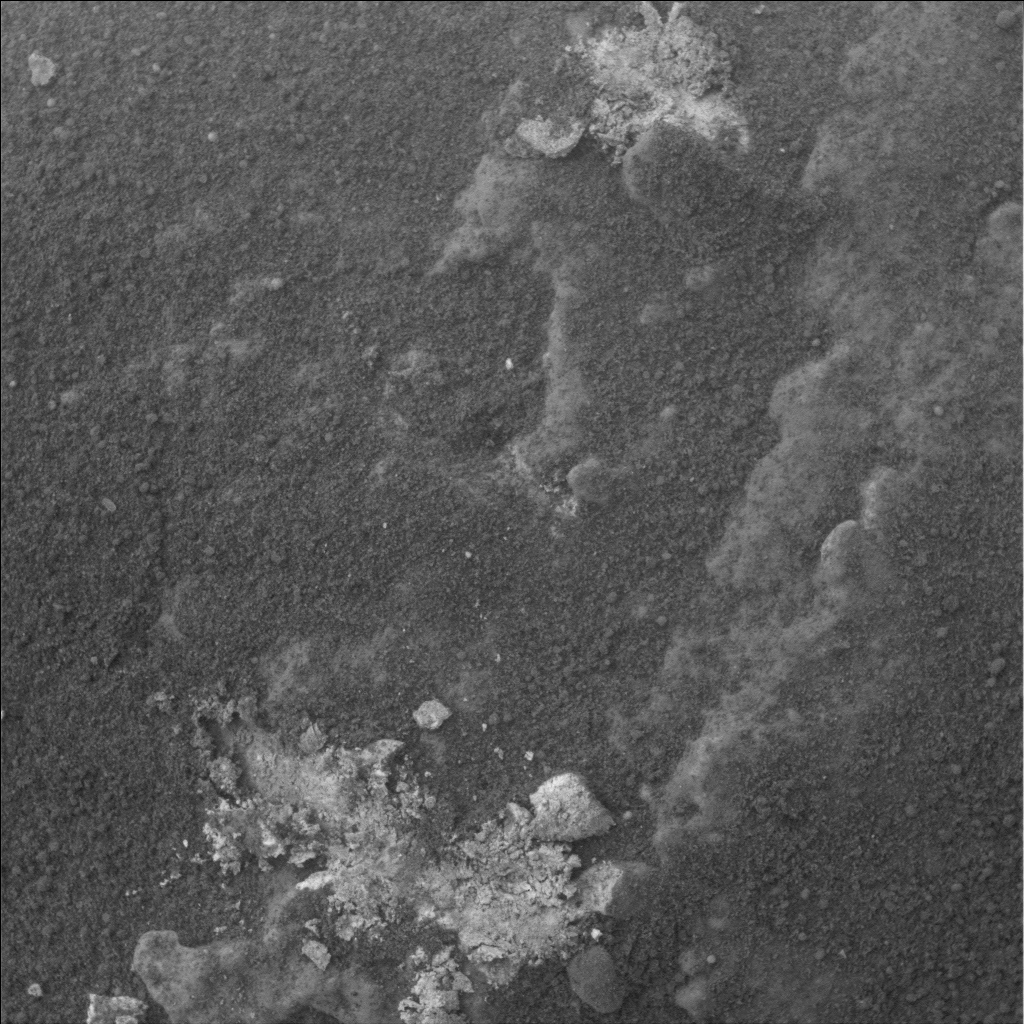

Spirit Examines Light-Toned ‘Halley’ (Microscopic Image)

Stretching along “Low Ridge” in front of the winter haven for NASA’s Mars Exploration Rover Spirit are several continuous rock layers that make up the ridge. Some of these layers form fins that stick out from the other rocks in a way that suggests that they are resistant to erosion. Spirit is currently straddling one of these fin-like layers and can reach a small bit of light-toned material that might be a broken bit of it. Informally named “Halley,” this rock was broken by Spirit’s wheels when the rover drove over it.

Spirit’s microscopic imager took this picture during the rover’s 861st sol, or Martian day, of exploring Mars (June 5, 2006). The field of view is about 31 millimeters square (a square with sides of 1.2 inches). The light-toned soils in the bottom center and the top center of the image correspond to small, bright, bluish-white deposits just to the right of the rover’s tracks in the lower left corner of an image from the panoramic camera (see PIA08567).

The first analyses of Halley showed it to be unusual in composition, containing a lot of the minor element zinc relative to the soil around it and having much of its iron tied up in the mineral hematite. When scientists again placed the scientific instruments on Spirit’s robotic arm on a particularly bright-looking part of Halley, they found that the chemical composition of the bright spots was suggestive of a calcium sulfate mineral. Bright soils that Spirit has examined earlier in the mission contain iron sulfate.

This discovery raises new questions for the science team: Why is the sulfate mineralogy here different? Did Halley and the fin material form by water percolating through the layered rocks of Low Ridge? When did the chemical alteration of this rock occur? Spirit will continue to work on Halley and other light-toned materials along Low Ridge in the coming months to try to answer these questions.

Credit: NASA/JPL-Caltech/Cornell/USGS